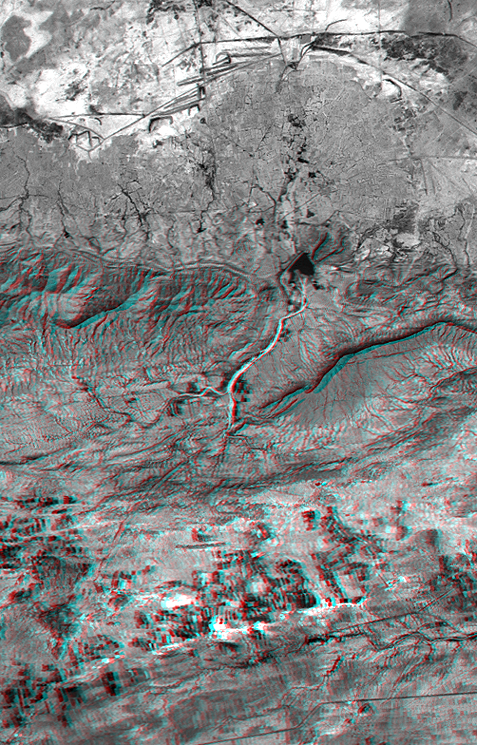

SRTM Anaglyph: Haro and Kas Hills

On January 26, 2001 the Kachchh region in western India suffered the most deadly earthquake in India’s history. This three-dimensional view of landforms northeast of the city of Bhuj depicts geologic structures that are of interest in the study the tectonic processes that may have led to that earthquake. However, preliminary field studies indicate that these structures are composed of Mesozoic rocks that are overlain by younger rocks showing little deformation. Thus these structures may be old, not actively growing, and not directly related to the recent earthquake.

The Haro Hills are on the left and the Kas Hills are on the right. The Haro Hills are an “anticline,” which is an upwardly convex elongated fold of layered rocks. The anticline is distinctly ringed by an erosion resistant layer of sandstone. The east-west orientation of the anticline may relate to the crustal compression that has occurred during India’s northward movement toward, and collision with, Asia. In contrast, the largest of the Kas Hills appears to be a tilted (to the south) and faulted (on the north) block of layered rocks. Also seen here, the curvilinear ridge trending toward the southwest from the image center is an erosion resistant “dike,” which is an igneous intrusion into older “host” rocks along a fault plane or other crack. The dike also appears to extend northeast from the image center as a dark line having very little topography. Its location between the tilted block and a smaller anticline to the north (directly east of the larger anticline) probably indicates that the dike fills the fault that separates these contrasting geologic structures. These features are simple examples of how digital elevation data can stereoscopically enhance satellite imagery to provide a direct input to geologic studies.

The stereoscopic effect of this anaglyph was created by first draping a Landsat satellite image (taken just two weeks after the earthquake) over preliminary digital elevation data from the Shuttle Radar Topography Mission (SRTM), and then generating two differing perspectives, one for each eye. When viewed through special glasses, the result is a vertically exaggerated view of the Earth’s surface in its full three dimensions. Anaglyph glasses cover the left eye with a red filter and cover the right eye with a blue filter.

Landsat has been providing visible and infrared views of the Earth since 1972. SRTM elevation data matches the 30-meter resolution of most Landsat images and will substantially help in analyses of the large and growing Landsat image archive. The Landsat 7 Thematic Mapper image used here was provided to the SRTM project by the United States Geological Survey, Earth Resources Observation Systems (EROS) Data Center, Sioux Falls, South Dakota.

Elevation data used in this image was acquired by the Shuttle Radar Topography Mission (SRTM) aboard the Space Shuttle Endeavour, launched on February 11, 2000. SRTM used the same radar instrument that comprised the Spaceborne Imaging Radar-C/X-Band Synthetic Aperture Radar (SIR-C/X-SAR) that flew twice on the Space Shuttle Endeavour in 1994. SRTM was designed to collect three-dimensional measurements of the Earth’s surface. To collect the 3-D data, engineers added a 60-meter-long (200-foot) mast, installed additional C-band and X-band antennas, and improved tracking and navigation devices. The mission is a cooperative project between the National Aeronautics and Space Administration (NASA), the National Imagery and Mapping Agency (NIMA) of the U.S. Department of Defense (DoD), and the German and Italian space agencies. It is managed by NASA’s Jet Propulsion Laboratory, Pasadena, CA, for NASA’s Earth Science Enterprise,Washington, DC.

Size: 22.3 x 14.3 kilometers ( 13.8 x 8.9 miles)
Location: 23.4 deg. North lat., 69.8 deg. East lon.
Orientation: North toward the top
Image Data: Landsat Band 3
Date Acquired: February 2000 (SRTM), February 9, 2001 (Landsat)

Credit: NASA/JPL/NIMA